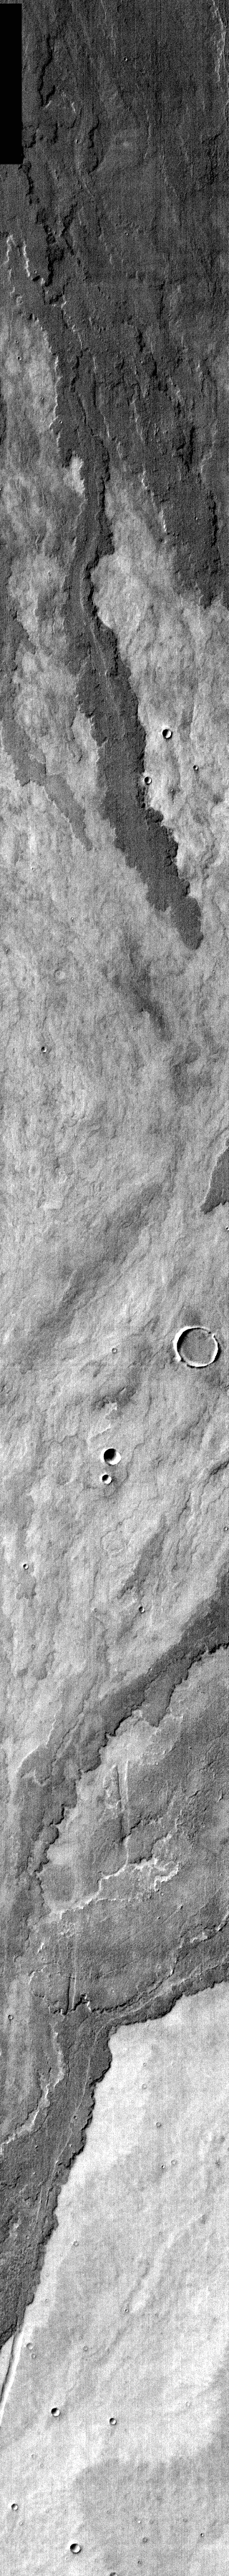

Arsia Mons Flows in Infrared

Released 7 April 2004

The Odyssey spacecraft has completed a full Mars year of observations of the red planet. For the next several weeks the Image of the Day will look back over this first mars year. It will focus on four themes: 1) the poles – with the seasonal changes seen in the retreat and expansion of the caps; 2) craters – with a variety of morphologies relating to impact materials and later alteration, both infilling and exhumation; 3) channels – the clues to liquid surface flow; and 4) volcanic flow features. While some images have helped answer questions about the history of Mars, many have raised new questions that are still being investigated as Odyssey continues collecting data as it orbits Mars.

This daytime infrared image was collected Oct. 30, 2002 during late southern fall. Infrared images highlight the various flows from Arsia Mons. Older flows with more dust cover are brighter than the relatively dust-free younger flows.

Image information: IR instrument. Latitude -20, Longitude 242.8 East (117.2 West). 100 meter/pixel resolution.

Note: this THEMIS visual image has not been radiometrically nor geometrically calibrated for this preliminary release. An empirical correction has been performed to remove instrumental effects. A linear shift has been applied in the cross-track and down-track direction to approximate spacecraft and planetary motion. Fully calibrated and geometrically projected images will be released through the Planetary Data System in accordance with Project policies at a later time.

NASA’s Jet Propulsion Laboratory manages the 2001 Mars Odyssey mission for NASA’s Office of Space Science, Washington, D.C. The Thermal Emission Imaging System (THEMIS) was developed by Arizona State University, Tempe, in collaboration with Raytheon Santa Barbara Remote Sensing. The THEMIS investigation is led by Dr. Philip Christensen at Arizona State University. Lockheed Martin Astronautics, Denver, is the prime contractor for the Odyssey project, and developed and built the orbiter. Mission operations are conducted jointly from Lockheed Martin and from JPL, a division of the California Institute of Technology in Pasadena.

Credit: NASA/JPL/Arizona State University